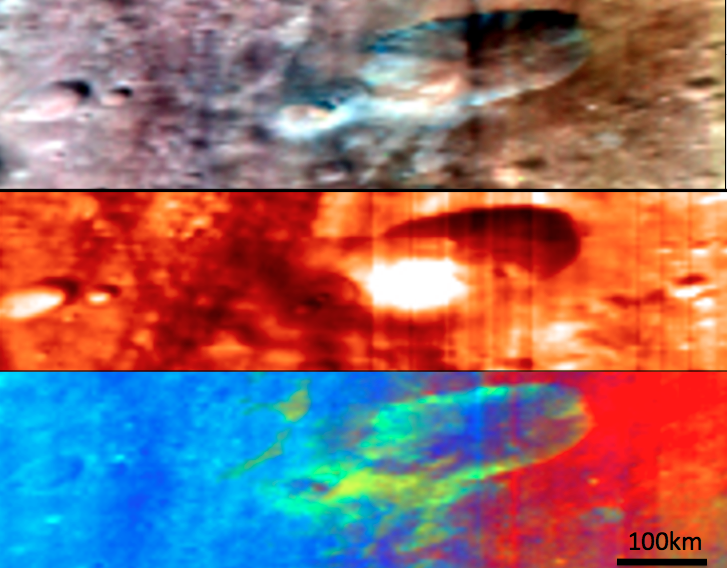

Craters and Ejecta in Visible and Infrared Wavelengths

Above are three different composite images of the same region of Vesta’s surface. These images were produced by combining images obtained by the Visible and Infrared Imaging Spectrometer (VIR) instrument aboard NASA’s Dawn spacecraft. The VIR instrument can image Vesta in many different wavelength regions, called bands, in the near ultraviolet, visible and infrared parts of the electromagnetic spectrum, which corresponds to a wavelength range of 300nm to 5000nm. The top image is a RGB composite simulated true color image where red is set as the 700nm band, green is set as the 550nm band and blue is set as the 440nm band. The wavelength of red light is around 700nm, of green light is around 550nm and of blue light is around 440nm, so this image approximates what the human eye would see looking at Vesta. The middle image is taken in the infrared part of the spectrum and shows the thermal emission of Vesta’s surface; the light colors correspond to the hottest temperatures and the dark colors correspond to the coldest temperatures. The bottom image is another RGB composite image in which bands from the visible and infrared were combined to enhance the differences in the composition of Vesta’s surface. In the case of this bottom image different colors correspond to characteristics of the composition of the surface. Different compositions can help to identify regions which have undergone different geological processes. For example, in the bottom image the green ejecta blanket of the crater on the right is very distinctive against the blue and red surface of the rest of Vesta. This ejecta blanket is much harder to identify in the other images.

NASA’s Dawn spacecraft obtained the images used to make these composite images with its Visible and Infrared Imaging Spectrometer on August 8th 2011. The distance to the surface of Vesta is 2740km and the average image resolution is 800 meters per pixel.

The Dawn mission to Vesta and Ceres is managed by NASA’s Jet Propulsion Laboratory, a division of the California Institute of Technology in Pasadena, for NASA’s Science Mission Directorate, Washington D.C. UCLA is responsible for overall Dawn mission science. Dawn’s VIR was provided by ASI, the Italian Space Agency and is managed by INAF, Italy’s National Institute for Astrophysics, in collaboration with Selex Galileo, where it was built.

Credit: NASA/JPL-Caltech/UCLA/ASI/INAF/IASF/IFSI